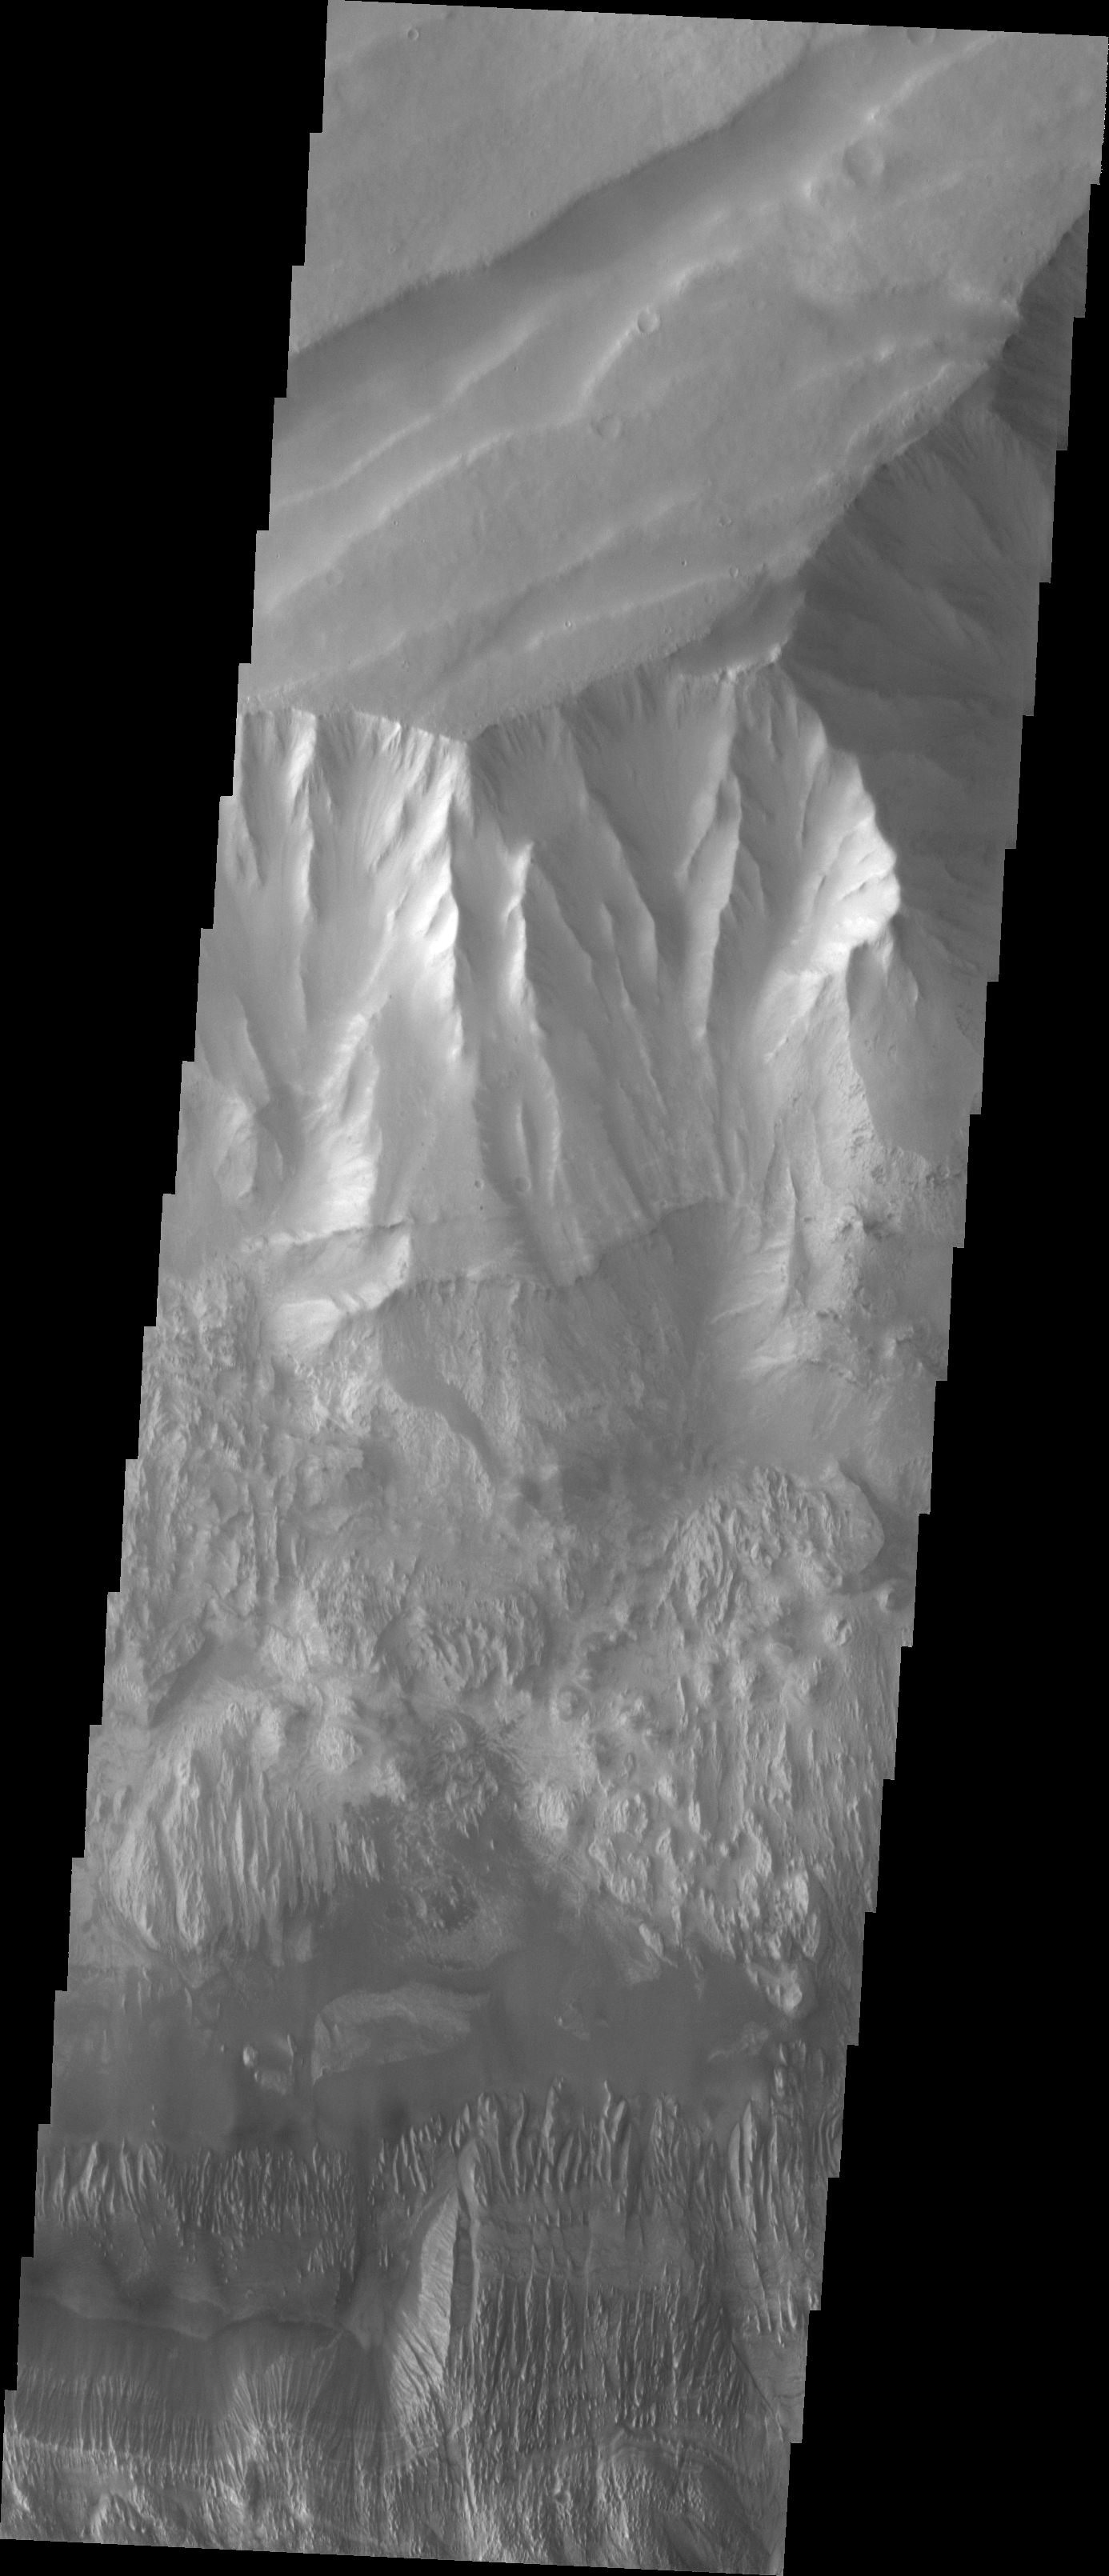

Investigating Mars: Hebes Chasma

This image shows the part of the northern cliff face of Hebes Chasma at the top of the image. The linear features aligned diagonally across the top of the image are large faults. These faults may have been created at the same time that the chasma formed. The materials seen at the bottom half of this image are part of the erosion of the central mesa. The layered material of the mesa appear to have been eroded by both wind and water action. Hebes Chasma is an enclosed basin not connected to Valles Marineris.

The Odyssey spacecraft has spent over 15 years in orbit around Mars, circling the planet more than 69000 times. It holds the record for longest working spacecraft at Mars. THEMIS, the IR/VIS camera system, has collected data for the entire mission and provides images covering all seasons and lighting conditions. Over the years many features of interest have received repeated imaging, building up a suite of images covering the entire feature. From the deepest chasma to the tallest volcano, individual dunes inside craters and dune fields that encircle the north pole, channels carved by water and lava, and a variety of other feature, THEMIS has imaged them all. For the next several months the image of the day will focus on the Tharsis volcanoes, the various chasmata of Valles Marineris, and the major dunes fields. We hope you enjoy these images!

Credit: NASA/JPL-Caltech/ASU